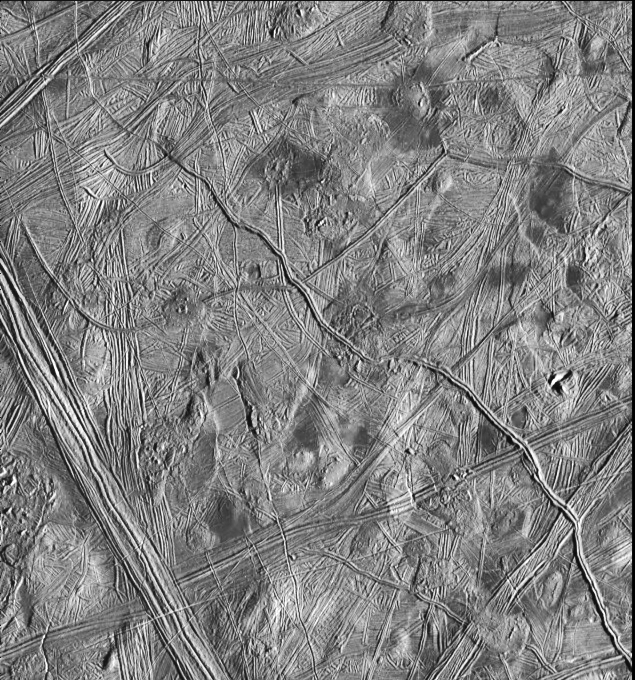

Europa Ridges, Hills and Domes

This moderate-resolution view of the surface of one of Jupiter’s moons, Europa, shows the complex icy crust that has been extensively modified by fracturing and the formation of ridges. The ridge systems superficially resemble highway networks with overpasses, interchanges and junctions. From the relative position of the overlaps, it is possible to determine the age sequence for the ridge sets. For example, while the 8-kilometer-wide (5-mile) ridge set in the lower left corner is younger than most of the terrain seen in this picture, a narrow band cuts across the set toward the bottom of the picture, indicating that the band formed later. In turn, this band is cut by the narrow 2- kilometer-wide (1.2-mile) double ridge running from the lower right to upper left corner of the picture. Also visible are numerous clusters of hills and low domes as large as 9 kilometers (5.5 miles) across, many with associated dark patches of non-ice material. The ridges, hills and domes are considered to be ice-rich material derived from the subsurface. These are some of the youngest features seen on the surface of Europa and could represent geologically young eruptions.

This area covers about 140 kilometers by 130 kilometers (87 miles by 81 miles) and is centered at 12.3 degrees north latitude, 268 degrees west longitude. Illumination is from the east (right side of picture). The resolution is about 180 meters (200 yards) per pixel, meaning that the smallest feature visible is about a city block in size. The picture was taken by the Solid State Imaging system on board the Galileo spacecraft on February 20, 1997, from a distance of 17,700 kilometers (11,000 miles) during its sixth orbit around Jupiter.

The Jet Propulsion Laboratory, Pasadena, CA, manages the mission for NASA’s Office of Space Science, Washington D.C.

Credit: NASA/JPL/ASU